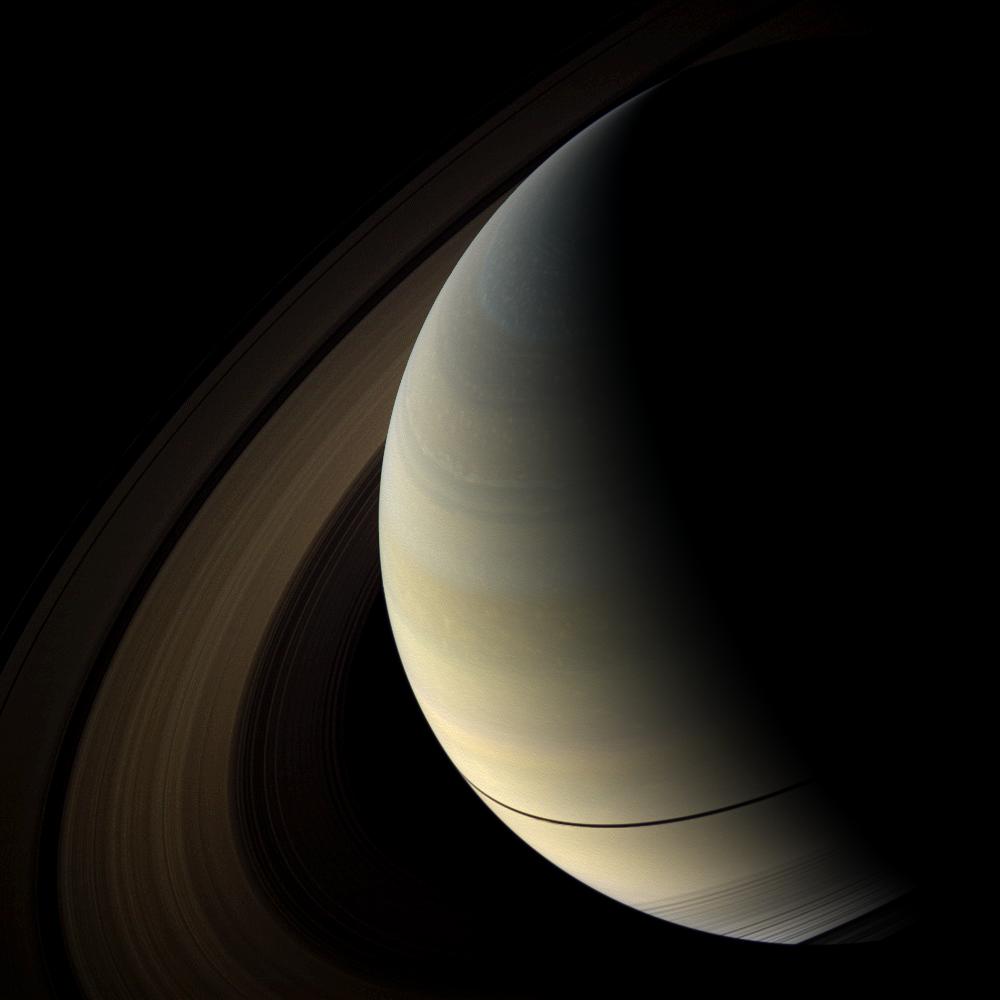

Narrow Band

The shadows of Saturn’s rings cast onto the planet appear as a thin band at the equator in this image taken as the planet approached its August 2009 equinox.

The novel illumination geometry that accompanies equinox lowers the sun’s angle to the ringplane, significantly darkens the rings, and causes out-of-plane structures to look anomalously bright and to cast shadows across the rings. These scenes are possible only during the few months before and after Saturn’s equinox which occurs only once in about 15 Earth years. Before and after equinox, Cassini’s cameras have spotted not only the predictable shadows of some of Saturn’s moons (see PIA11657), but also the shadows of newly revealed vertical structures in the rings themselves (see PIA11665). For an earlier view of the rings’ wide shadows draped high on the northern hemisphere, see PIA09793.

The planet’s southern hemisphere can be seen through the transparent D ring in the lower right of the image. The rings have been brightened by a factor of 9.5 relative to the planet to enhance visibility.

This view looks toward the northern, unilluminated side of the rings from about 30 degrees above the ringplane.

Images taken using red, green and blue spectral filters were combined to create this natural color view. The images were obtained with the Cassini spacecraft wide-angle camera on July 18, 2009 at a distance of approximately 2.1 million kilometers (1.3 million miles) from Saturn. Image scale is 122 kilometers (76 miles) per pixel.

The Cassini-Huygens mission is a cooperative project of NASA, the European Space Agency and the Italian Space Agency. The Jet Propulsion Laboratory, a division of the California Institute of Technology in Pasadena, manages the mission for NASA’s Science Mission Directorate, Washington, D.C. The Cassini orbiter and its two onboard cameras were designed, developed and assembled at JPL. The imaging operations center is based at the Space Science Institute in Boulder, Colo.

Credit: NASA/JPL/Space Science Institute